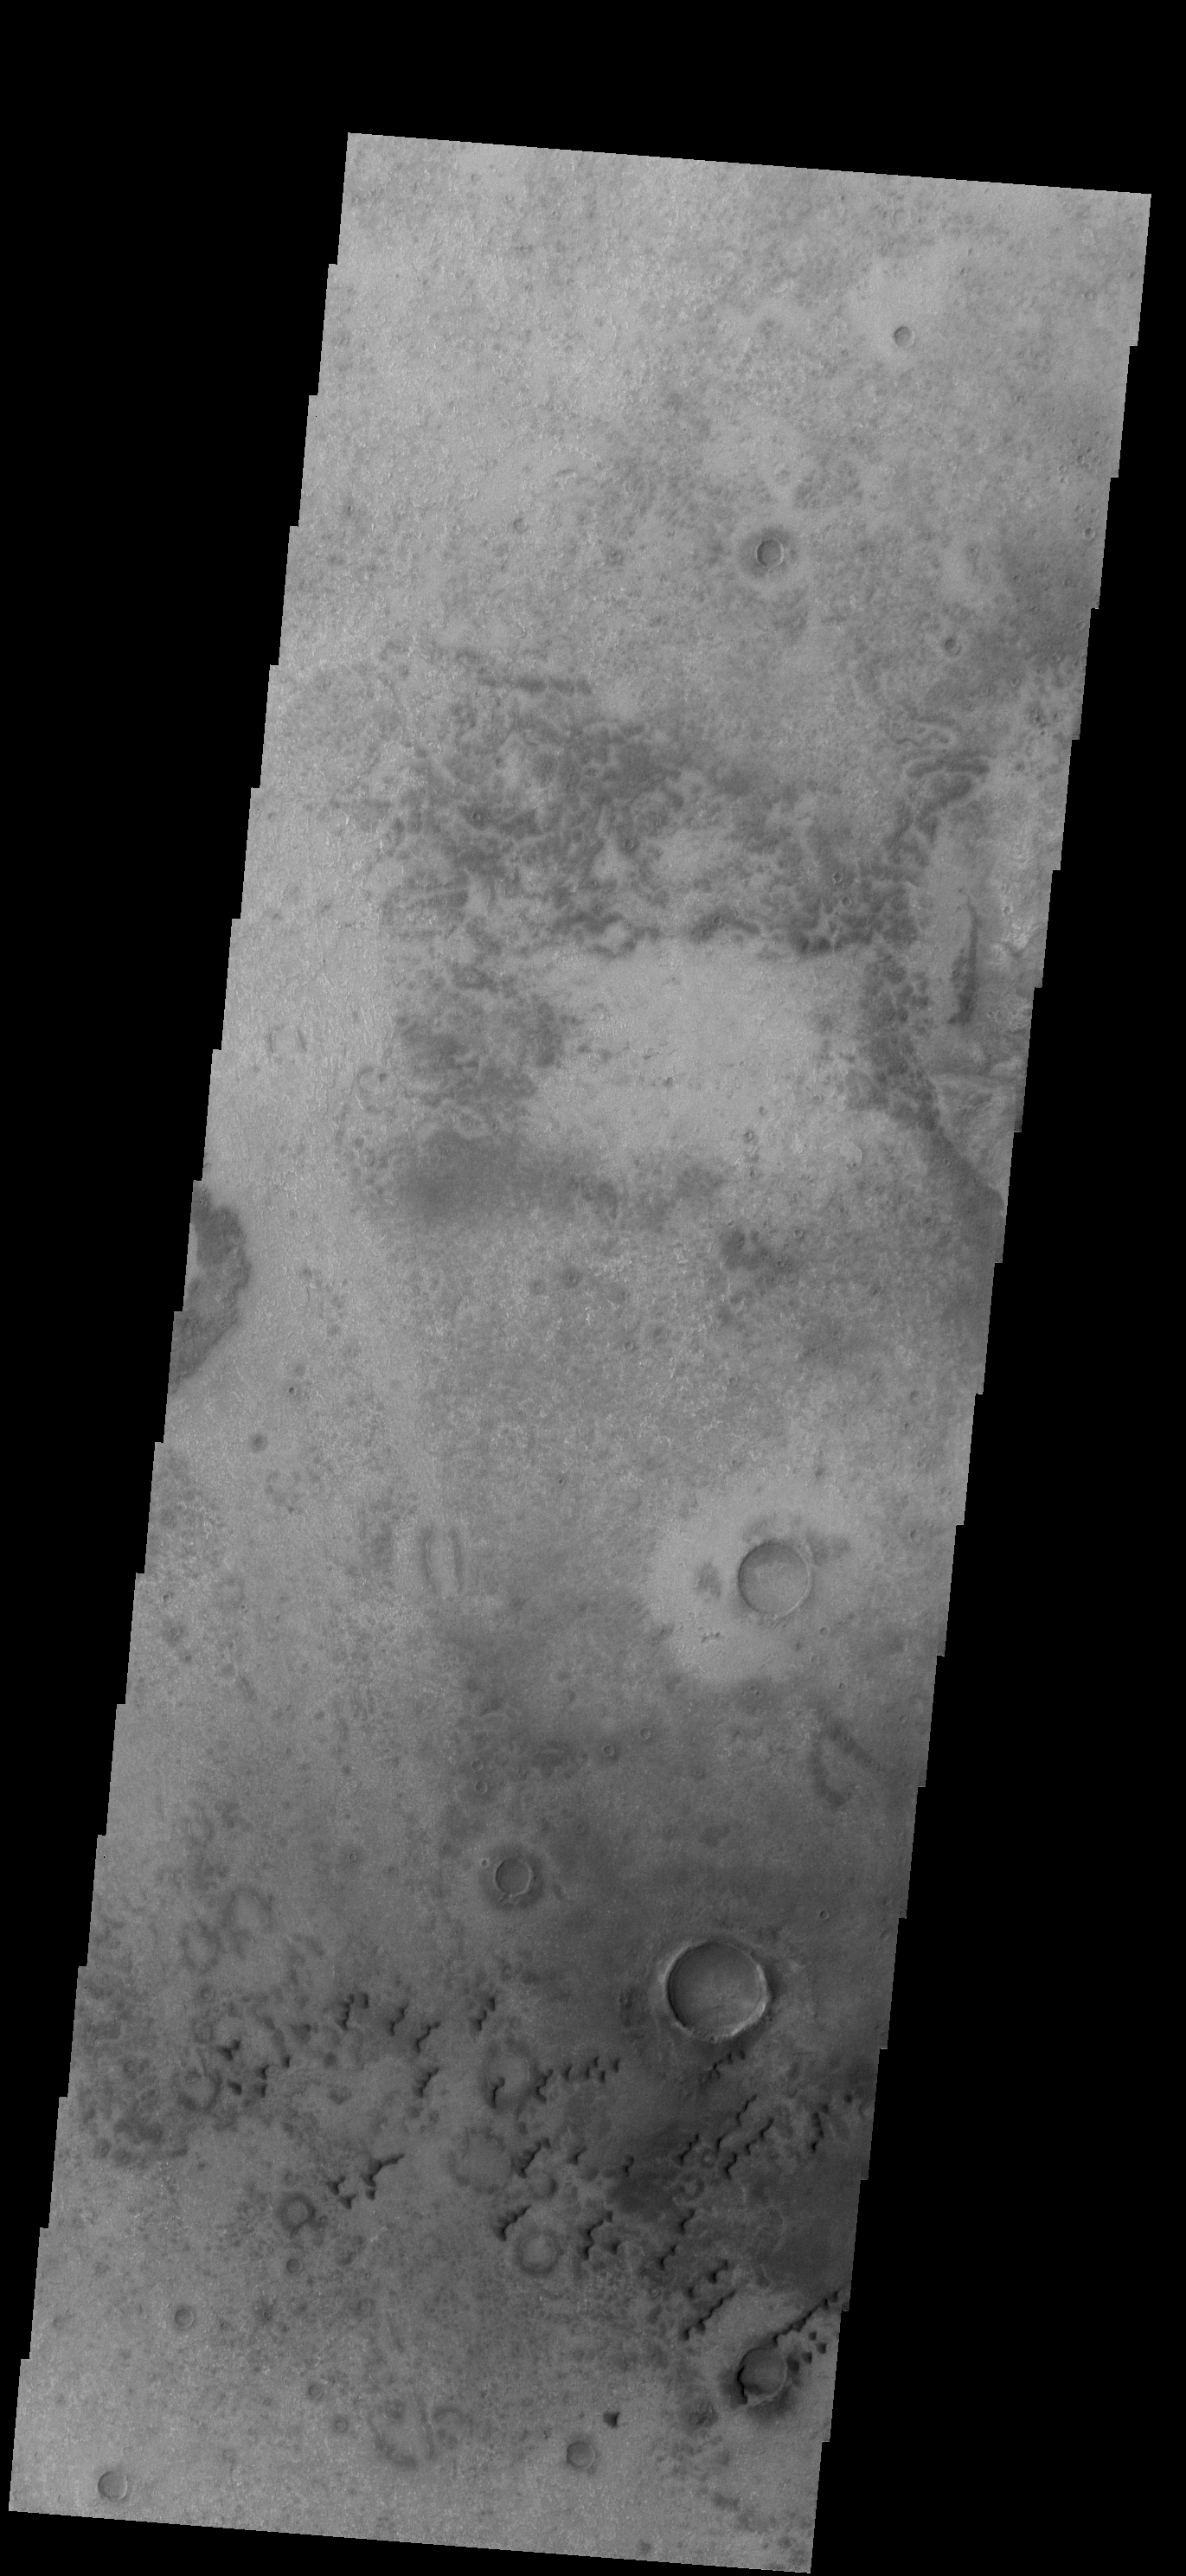

Dunes

This VIS image shows small sets of dunes on the plains of Aonia Terra.

Credit: NASA/JPL/ASU